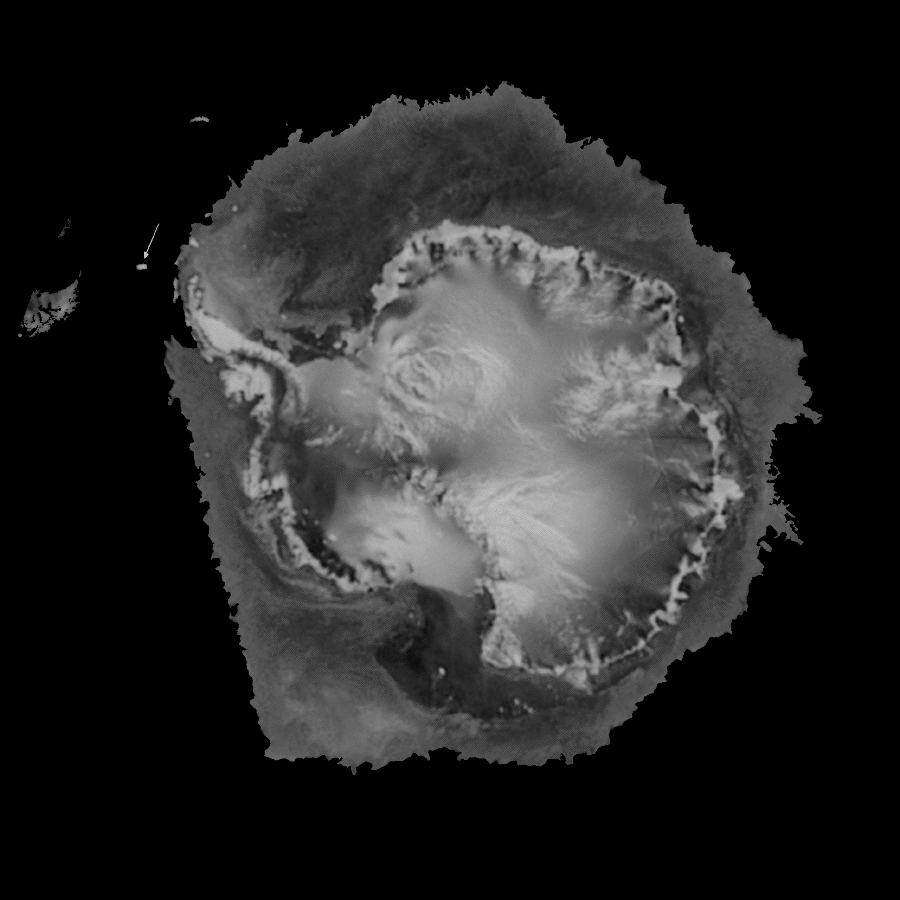

SeaWinds Watches for Breakup of Giant Iceberg

A NASA satellite instrument is keeping an eye on an iceberg the size of Rhode Island, the first time this space technology has been used to track a potential threat to international shipping.

NASA’s new orbiting SeaWinds radar instrument, flying aboard the QuikScat satellite, will monitor Iceberg B10A, which snapped off Antarctica seven years ago and has since drifted into a shipping lane.

Iceberg B10A, which measures about 38 by 77 kilometers (about 24 miles by 48 miles), was spotted by the Instrument during its first pass over Antarctica, demonstrating SeaWinds’ all-weather and day-night observational capabilities. The massive iceberg extends about 90 meters (300 feet) above water and may reach as deep as 300 meters (1,000 feet) below the ocean’s surface. It is breaking up into smaller pieces that could pose a threat to commercial, cruise and fishing ships if the pieces are blown back into the shipping lane by high winds.

“Although the iceberg isn’t posing a threat to ships in the area right now, pieces of B10A could be blown back into the shipping lane and become a danger to ships using the Antarctic’s Drake Passage,” said Dr. David Long, a member of the SeaWinds science team from Utah’s Brigham Young University, Provo, UT. Long said that the SeaWinds instrument will be able to help scientists at the National Ice Center, Suitland, MD, track pieces of the iceberg down to 4 kilometers (about 2.5 miles) in size.

B10A, which took hundreds of thousands of years to form, broke off the end of the Thwaites glacier of Antarctica in 1992 and has been drifting in the ocean ever since, driven by ocean currents and wind. In 1995, the iceberg broke in half, but was being tracked on a regular basis. Although conventional methods of tracking sea-surface ice — using ships’ radar, shipping reports, optical images from satellites and microwave sensor data — are usually sufficient for tracking large pieces of ice, icebergs can sometimes disappear in the poor visibility of dark, cloudy Antarctic winters.

“That happened earlier this year, when we lost track of B10A’s exact whereabouts,” Long said. “Even though a ship was dispatched to the iceberg’s last known position, we were unable to find it until we started receiving data from the SeaWinds instrument in July.”

Scientists were surprised at its location when they found B10A, but it was clearly identified as a very large iceberg that posed a considerable threat to ships in the area. A check with the Naval Ice Center confirmed the iceberg’s identity and has enabled scientists to continue tracking its journey through the Drake Passage. When it was rediscovered earlier this month heading northeast between Tierra del Fuego at the southern tip of South America and the Antarctic Peninsula, the National Ice Center issued an iceberg navigation warning to the Argentine government.

“Ironically, the iceberg that took many millennia to form is expected to break up within about three months because it is drifting into warmer waters,” Long said. “We will be able to watch the iceberg’s breakup for the first time with daily radar observations and better understand the effects of ocean winds and climate on melting polar ice. The polar regions play a central role in regulating global climate, and it is important to accurately record and monitor the extent and surface conditions of Earth’s major ice masses.”

More information about the SeaWinds mission and observations is available at the following URL:
http://winds.jpl.nasa.gov/

The orbiting SeaWinds radar instrument, launched on the QuikScat satellite on June 19, is managed for NASA’s Office of Earth Science, Washington, DC, by NASA’s Jet Propulsion Laboratory, Pasadena, CA. JPL also built the SeaWinds radar instrument and is providing ground science processing systems. NASA’s Goddard Space Flight Center, Greenbelt, MD, managed development of the satellite, designed and built by Ball Aerospace & Technologies Corp., Boulder, CO. The National Oceanic and Atmospheric Administration has contributed support to ground systems processing and related activities.

NASA’s Earth Science Enterprise is a long-term research and technology program designed to examine Earth’s land, oceans, atmosphere, ice and life as a total integrated system.

Credit: NASA/JPL